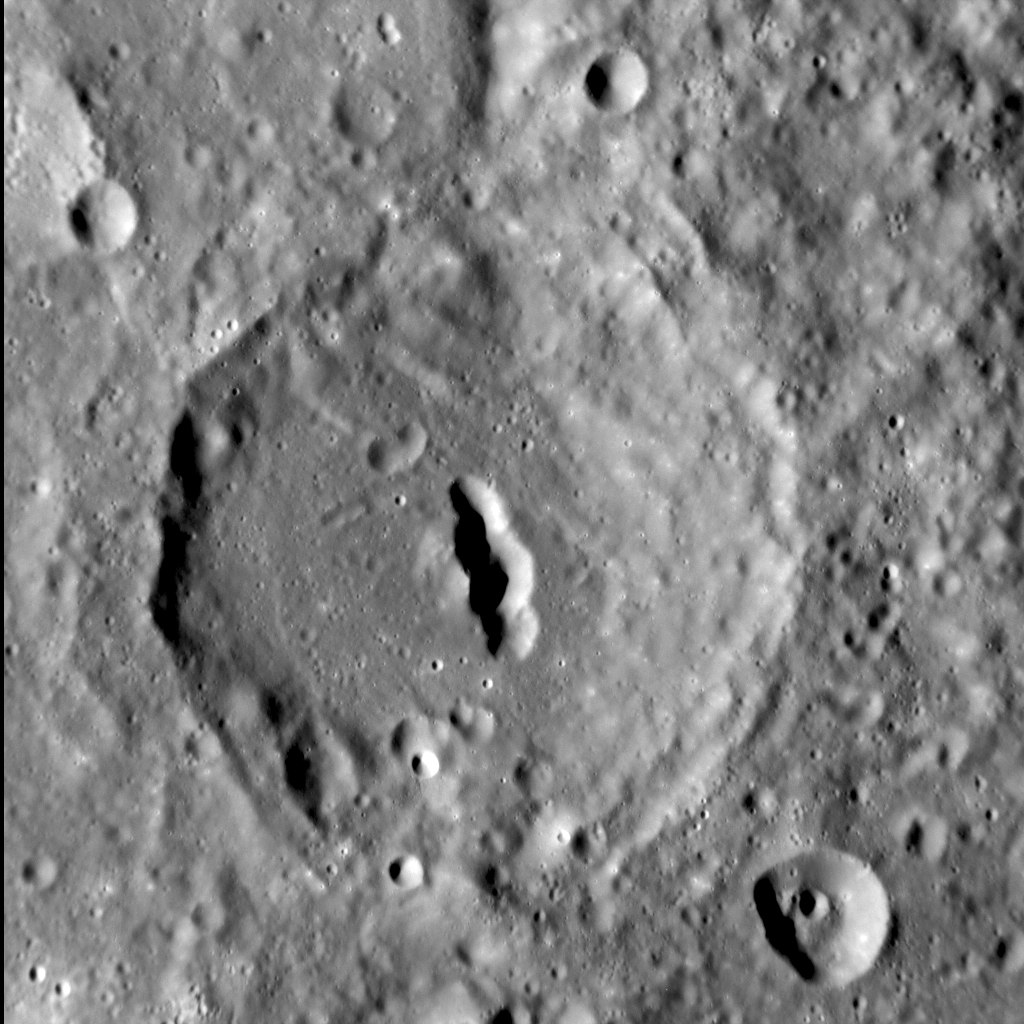

Cat’s Eye

This crater, located on the eastern margin of Rembrandt basin, has a distinctive, elongate depression oriented north-south on its floor. The depression was previously imaged in mosaics of Rembrandt (it is barely visible near the center of this color image), and morphologically resembles depressions interpreted as volcanic vents elsewhere on Mercury. That this vent is aligned with where we would expect Rembrandt’s rim to lie (were it not removed by this crater) suggests that the larger basin may have structurally controlled the location and development of this pit.

This image was acquired as a high-resolution targeted observation. Targeted observations are images of a small area on Mercury’s surface at resolutions much higher than the 200-meter/pixel morphology base map. It is not possible to cover all of Mercury’s surface at this high resolution, but typically several areas of high scientific interest are imaged in this mode each week.

Date acquired: July 29, 2012
Image Mission Elapsed Time (MET): 252036977
Image ID: 2289271
Instrument: Narrow Angle Camera (NAC) of the Mercury Dual Imaging System (MDIS)
Center Latitude: -33.82°
Center Longitude: 97.68° E
Resolution: 90 meters/pixel
Scale: The largest crater in the image is approx. 60 km (38 mi.) in diameter
Incidence Angle: 67.5°
Emission Angle: 18.3°
Phase Angle: 49.2°
Note: North is to the top of this image.

The MESSENGER spacecraft is the first ever to orbit the planet Mercury, and the spacecraft’s seven scientific instruments and radio science investigation are unraveling the history and evolution of the Solar System’s innermost planet. Visit the Why Mercury? section of this website to learn more about the key science questions that the MESSENGER mission is addressing. During the one-year primary mission, MDIS acquired 88,746 images and extensive other data sets. MESSENGER is now in a year-long extended mission, during which plans call for the acquisition of more than 80,000 additional images to support MESSENGER’s science goals.

These images are from MESSENGER, a NASA Discovery mission to conduct the first orbital study of the innermost planet, Mercury. For information regarding the use of images, see the MESSENGER image use policy.

Credit: NASA/Johns Hopkins University Applied Physics Laboratory/Carnegie Institution of Washington